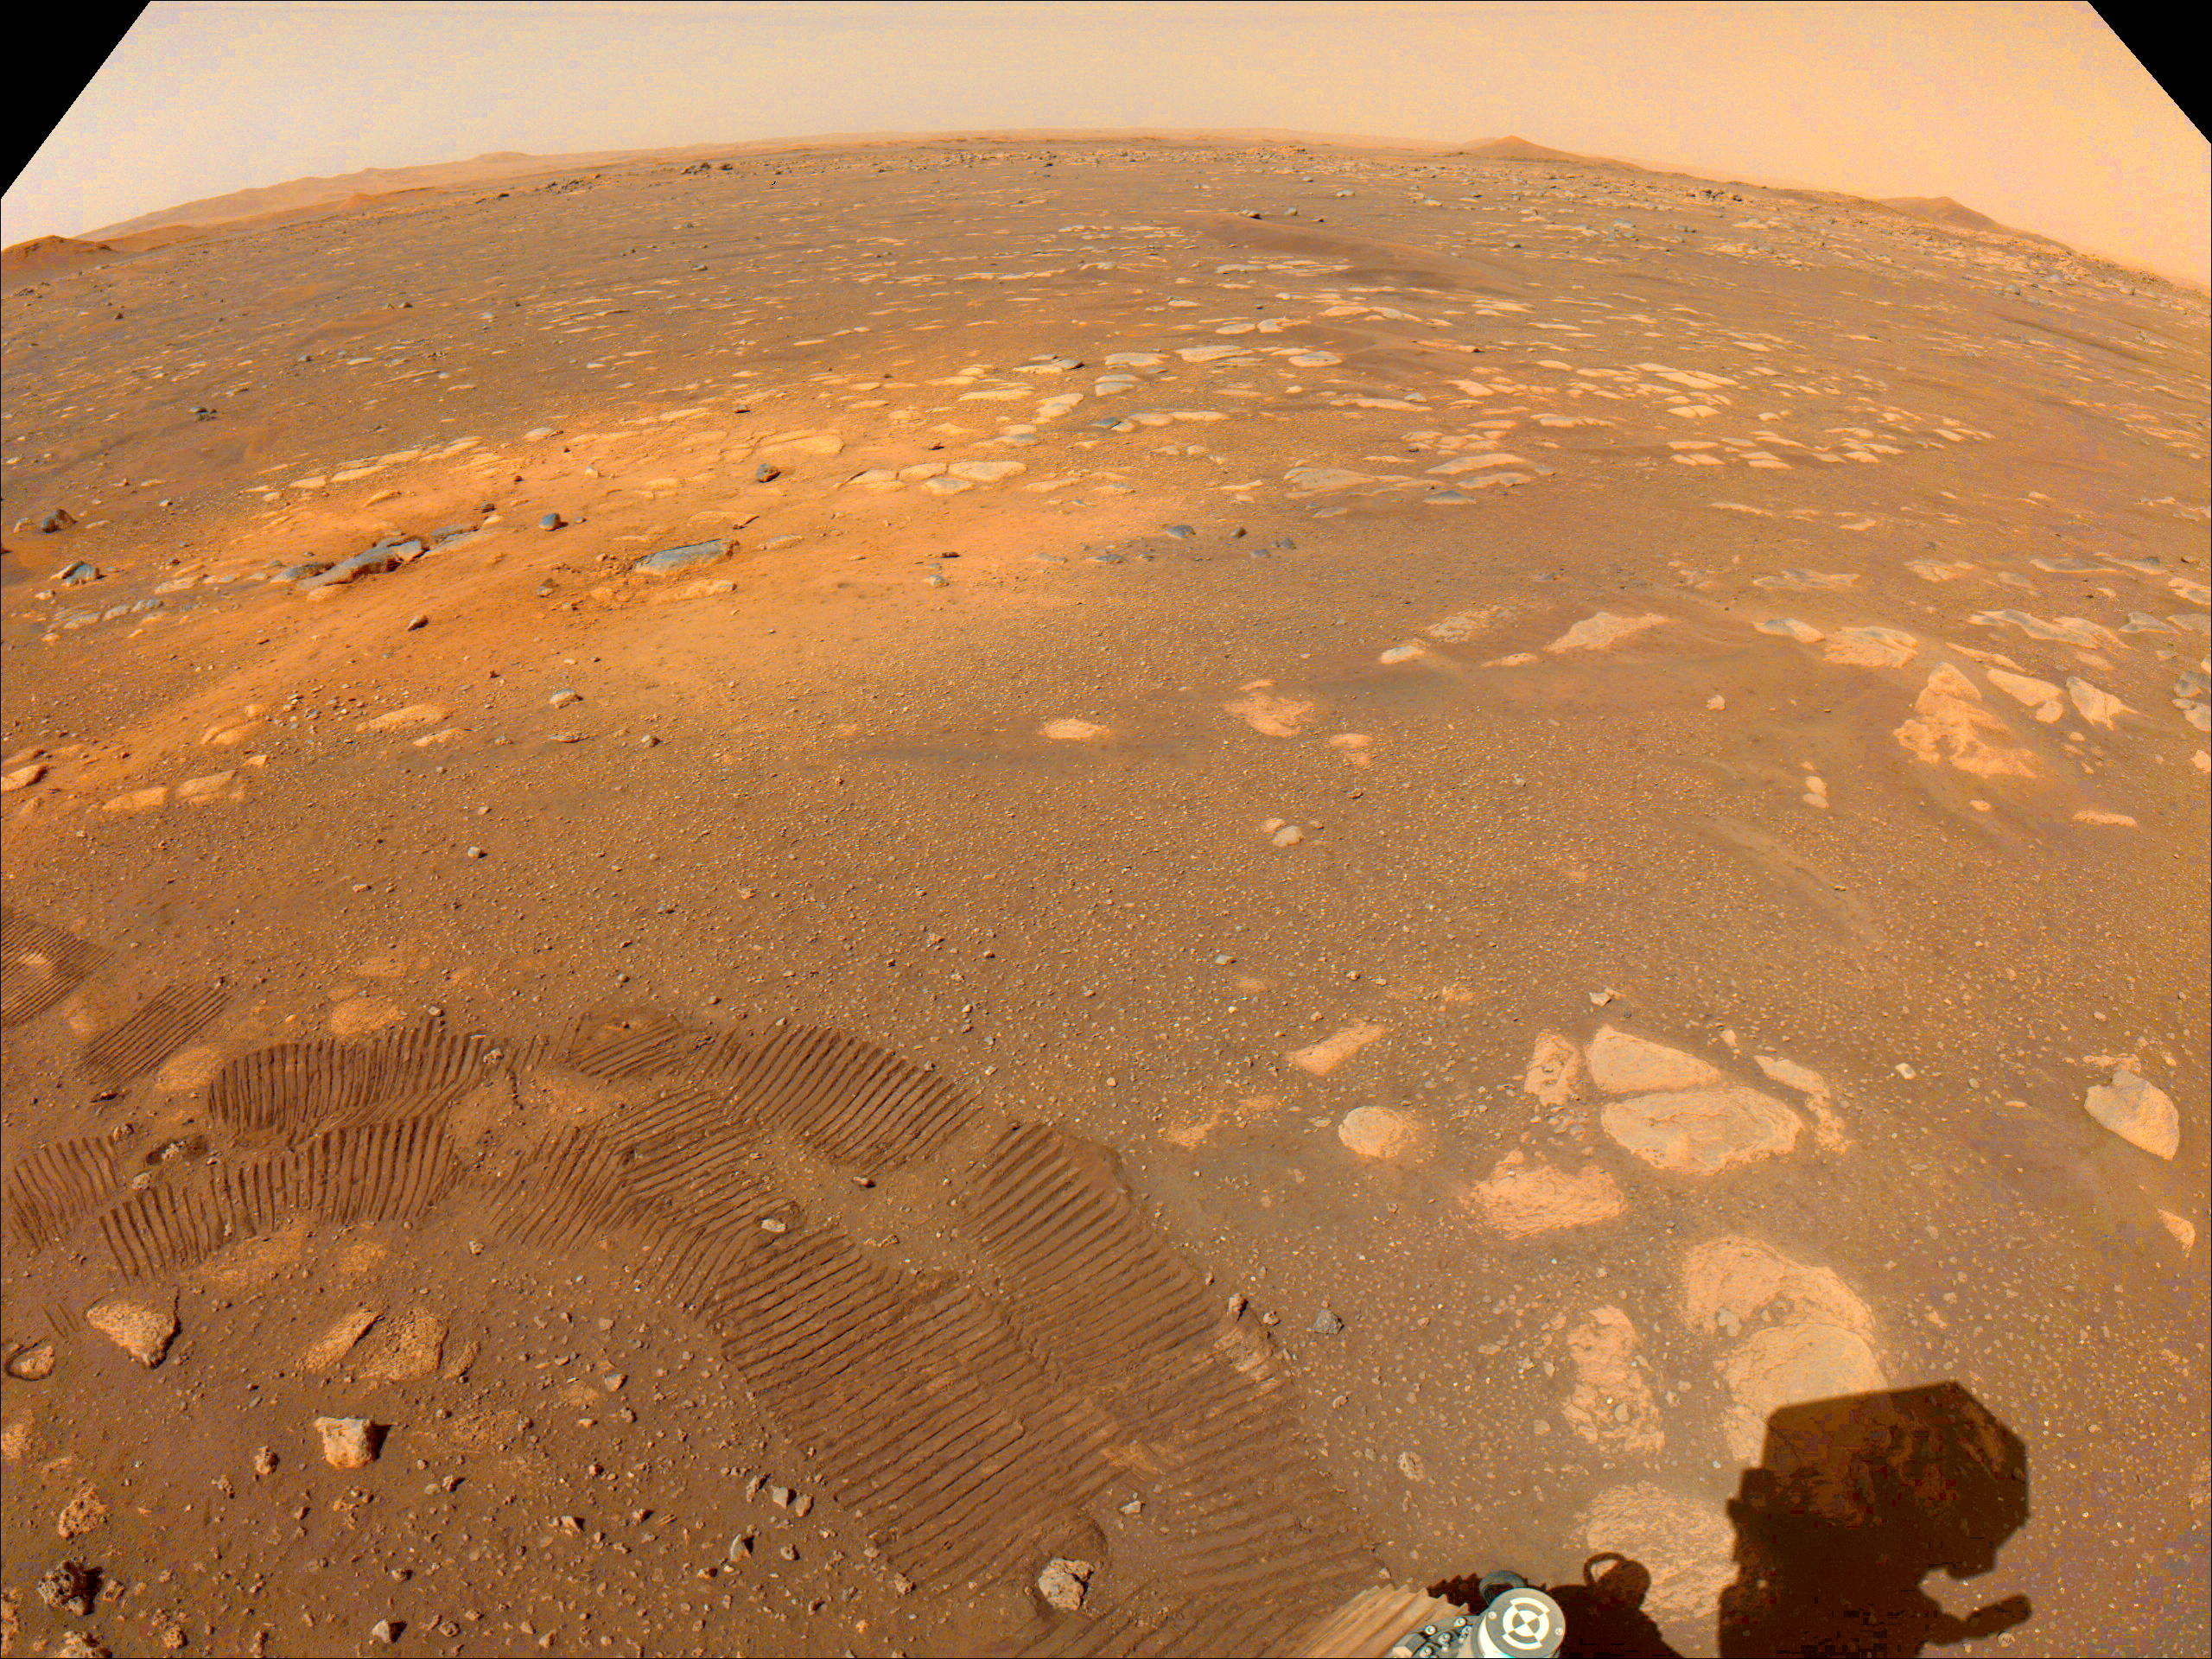

Rocket Scour and Wheel Prints

Taken on March 5, 2021, this color-calibrated image from a Navigation Camera aboard NASA’s Mars 2020 Perseverance rover shows tracks from the rover’s first drive (darker marks in the foreground) and an area scoured by the Mars 2020 mission’s descent stage rockets (lighter-colored area in the middle ground).

A key objective for Perseverance’s mission on Mars is astrobiology, including the search for signs of ancient microbial life. The rover will characterize the planet’s geology and past climate, pave the way for human exploration of the Red Planet, and be the first mission to collect and cache Martian rock and regolith (broken rock and dust).

Subsequent NASA missions, in cooperation with ESA (European Space Agency), would send spacecraft to Mars to collect these sealed samples from the surface and return them to Earth for in-depth analysis.

The Mars 2020 Perseverance mission is part of NASA’s Moon to Mars exploration approach, which includes Artemis missions to the Moon that will help prepare for human exploration of the Red Planet.

NASA’s Jet Propulsion Laboratory, which is managed for NASA by Caltech in Pasadena, California, built and manages operations of the Perseverance rover.

Credit: NASA/JPL-Caltech